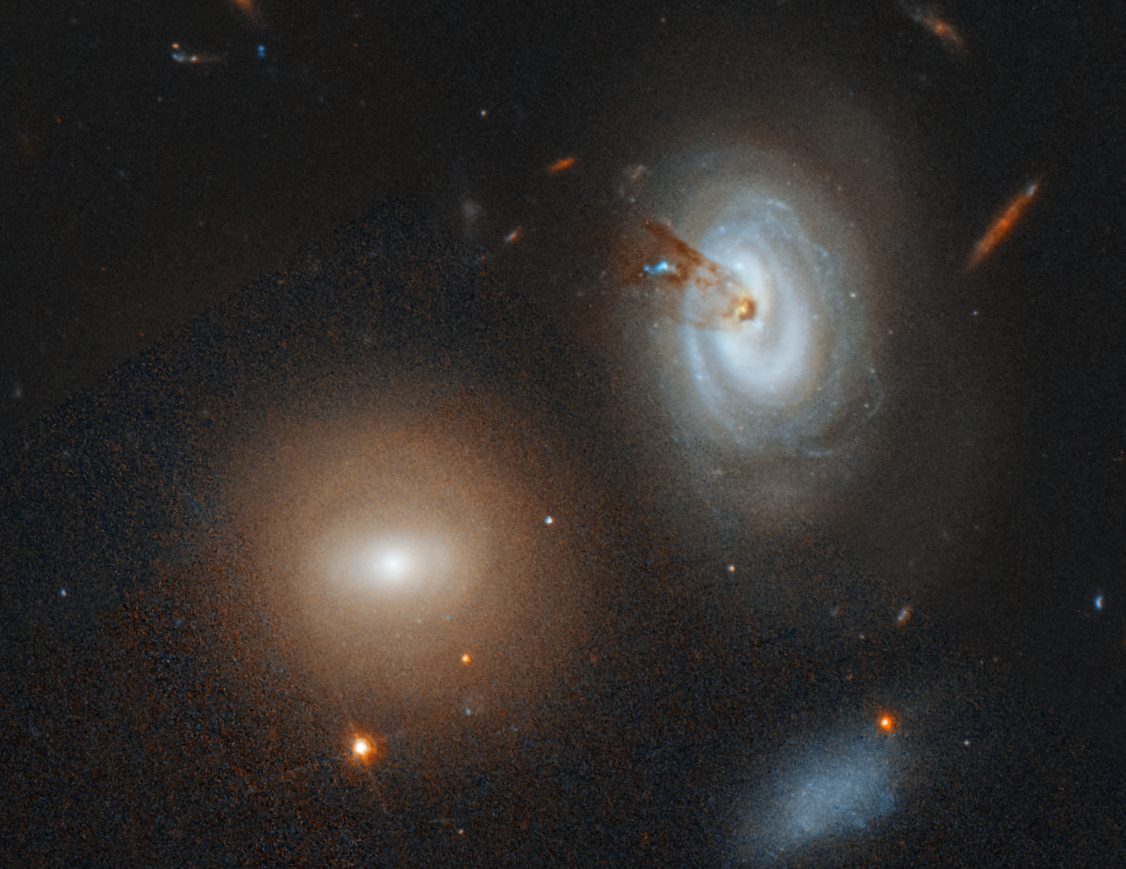

Galaxy D100

The spiral galaxy D100, on the far right of this Hubble Space Telescope image, is being stripped of its gas as it plunges toward the center of the giant Coma galaxy cluster.

The dark brown streaks near D100's central region are silhouettes of dust escaping from the galaxy. The dust is part of a long, thin tail, also composed of hydrogen gas, that stretches like taffy from the galaxy's core. Hubble, however, sees only the dust. The telescope's sharp vision also uncovered the blue glow of clumps of young stars in the tail. The brightest clump in the middle of the tail (the blue feature) contains at least 200,000 stars, fueled by the ongoing loss of hydrogen gas from D100.

The gas-loss process occurs when D100, due to the pull of gravity, begins falling toward the dense center of the massive Coma cluster, consisting of thousands of galaxies. During its plunge, D100 plows through intergalactic material like a boat plowing through water. This material pushes gas and dust out of the galaxy. Once D100 loses all of its hydrogen gas, its star-making fuel, it can no longer create new stars. The gas-stripping process in the beleaguered galaxy began roughly 300 million years ago.

The reddish galaxies in the image contain older stars between the ages of 500 million to 13 billion years old. One of those galaxies is D99, just below and to the left of D100. It was stripped of its gas by the same process as the one that is siphoning gas from D100. The blue galaxies contain a mixture of young and old stars. Some of the stars are less than 500 million years old. The Coma cluster is located 330 million light-years from Earth.

The Hubble image is a blend of several exposures taken in visible light between May 10 and July 10, 2016, and November 2017 to January 2018, by the Advanced Camera for Surveys.

Credit: NASA, ESA, M. Sun (University of Alabama), and W. Cramer and J. Kenney (Yale University)